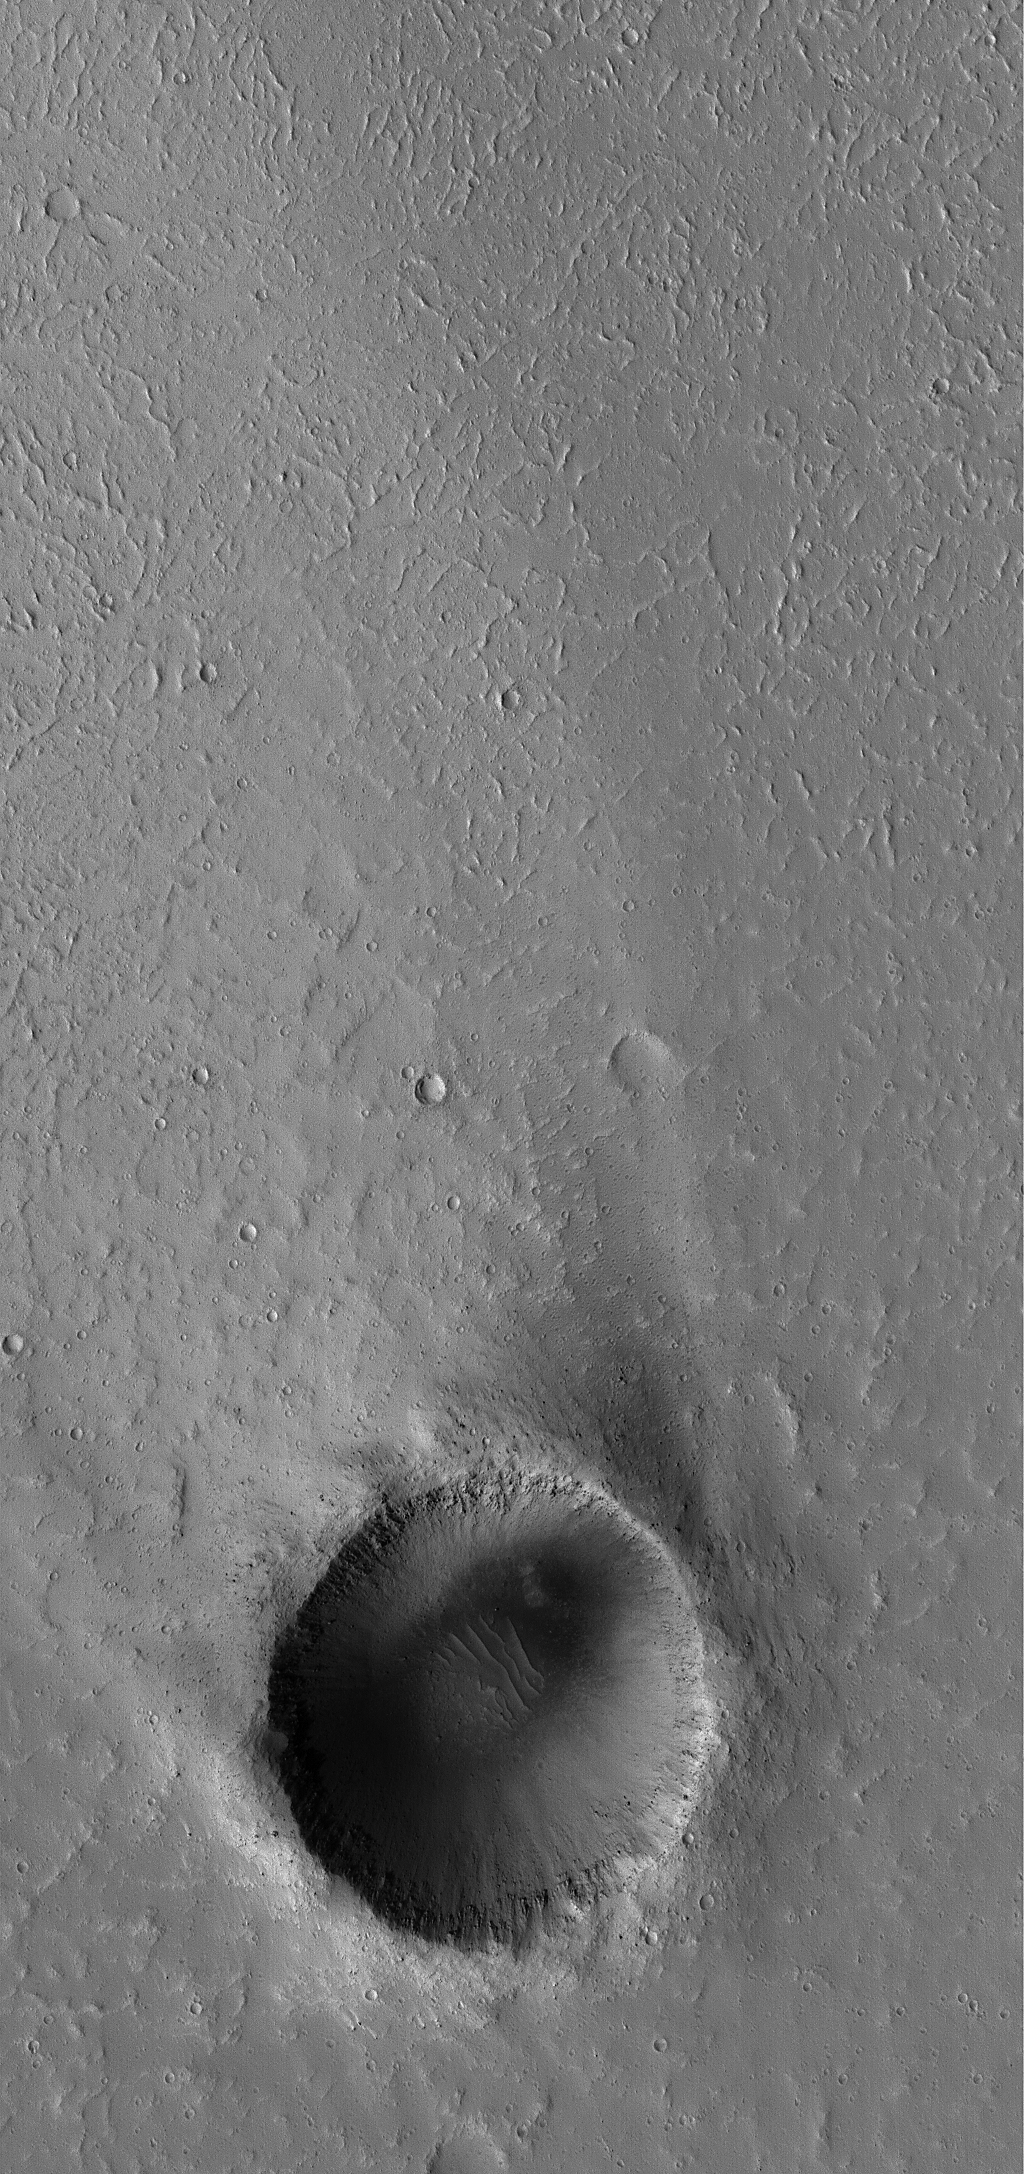

Crater with Windstreak

31 March 2005
This Mars Global Surveyor (MGS) Mars Orbiter Camera (MOC) image shows a 1.2 km north mid-latitude crater with a bright wind streak.

Location near: 30.8°N, 131.8°W
Image width: ~3 km (~1.9 mi)
Illumination from: lower left
Season: Northern Summer

Credit: NASA/JPL/Malin Space Science Systems